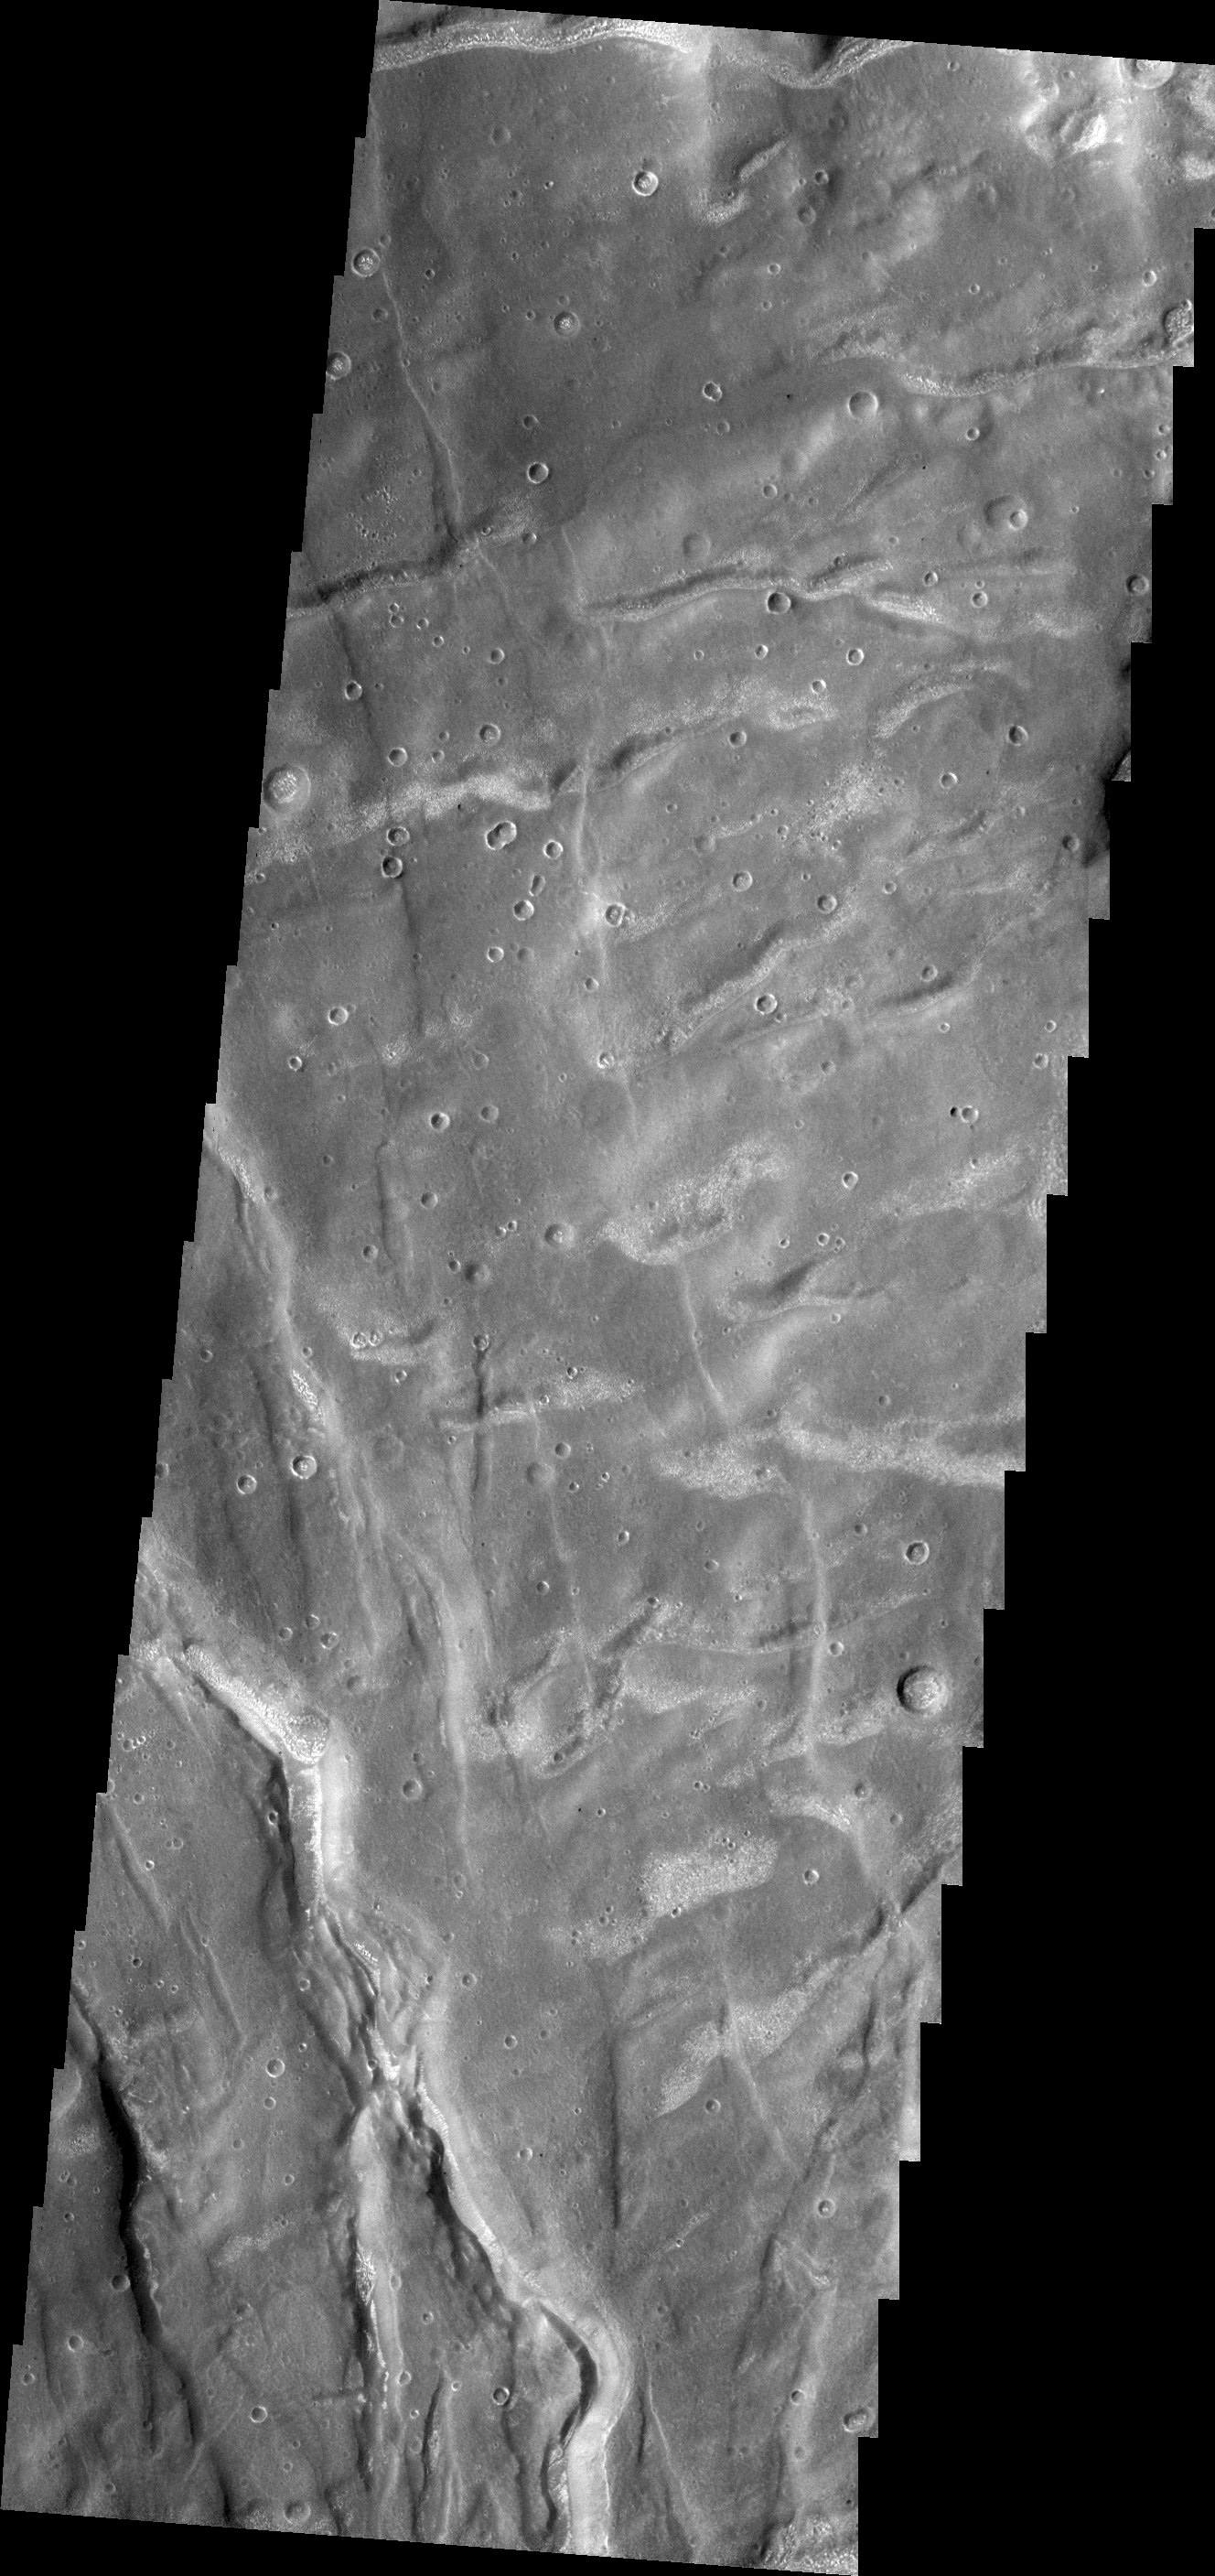

Claritas Fossae

The fractures in this VIS image are part of Claritas Fossae. Note the small, bright dunes in the deep furrow on the bottom left of the image.

Credit: NASA/JPL/ASU